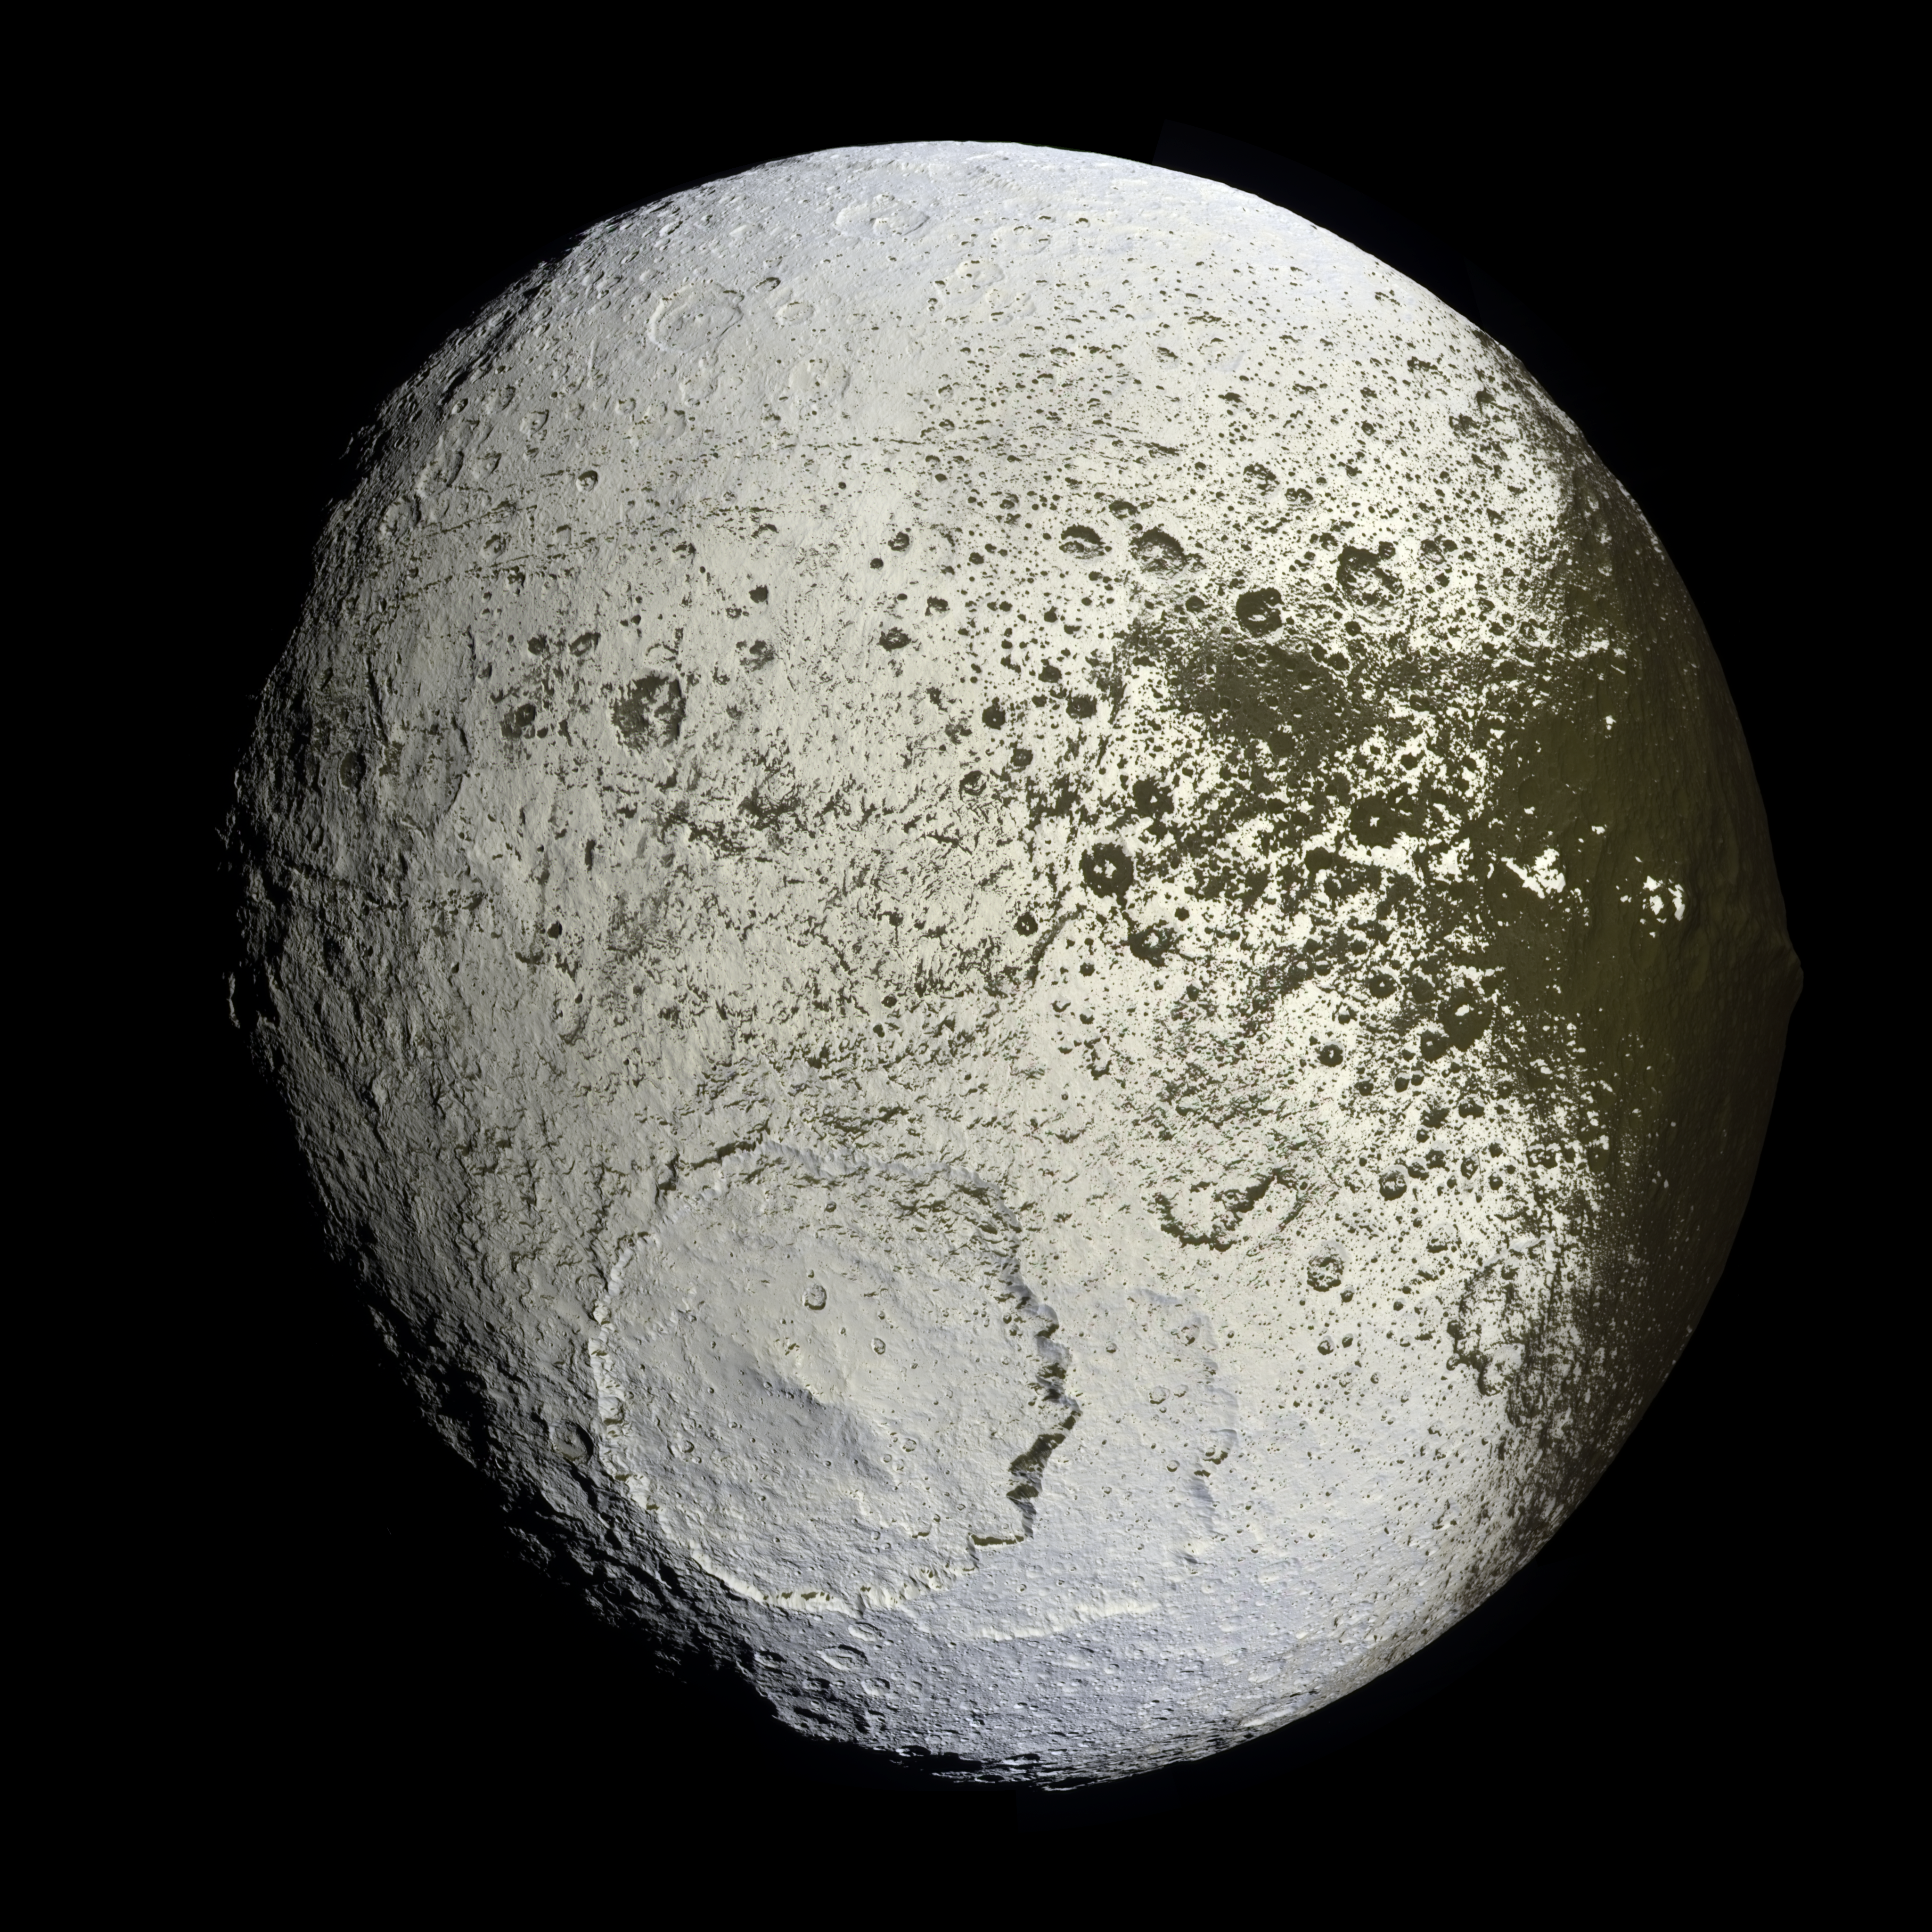

The Other Side of Iapetus

Cassini captures the first high-resolution glimpse of the bright trailing hemisphere of Saturn’s moon Iapetus.

This false-color mosaic shows the entire hemisphere of Iapetus (1,468 kilometers, or 912 miles across) visible from Cassini on the outbound leg of its encounter with the two-toned moon in Sept. 2007. The central longitude of the trailing hemisphere is 24 degrees to the left of the mosaic’s center.

Also shown here is the complicated transition region between the dark leading and bright trailing hemispheres. This region, visible along the right side of the image, was observed in many of the images acquired by Cassini near closest approach during the encounter.

Revealed here for the first time in detail are the geologic structures that mark the trailing hemisphere. The region appears heavily cratered, particularly in the north and south polar regions. Near the top of the mosaic, numerous impact features visible in NASA Voyager 2 spacecraft images (acquired in 1981) are visible, including the craters Ogier and Charlemagne.

The most prominent topographic feature in this view, in the bottom half of the mosaic, is a 450-kilometer (280-mile) wide impact basin, one of at least nine such large basins on Iapetus. In fact, the basin overlaps an older, similar-sized impact basin to its southeast.

In many places, the dark material–thought to be composed of nitrogen-bearing organic compounds called cyanides, hydrated minerals and other carbonaceous minerals–appears to coat equator-facing slopes and crater floors. The distribution of this material and variations in the color of the bright material across the trailing hemisphere will be crucial clues to understanding the origin of Iapetus’ peculiar bright-dark dual personality.

The view was acquired with the Cassini spacecraft narrow-angle camera on Sept. 10, 2007, at a distance of about 73,000 kilometers (45,000 miles) from Iapetus.

The color seen in this view represents an expansion of the wavelengths of the electromagnetic spectrum visible to human eyes. The intense reddish-brown hue of the dark material is far less pronounced in true color images. The use of enhanced color makes the reddish character of the dark material more visible than it would be to the naked eye.

This mosaic consists of 60 images covering 15 footprints across the surface of Iapetus. The view is an orthographic projection centered on 10.8 degrees south latitude, 246.5 degrees west longitude and has a resolution of 426 meters (0.26 miles) per pixel. An orthographic view is most like the view seen by a distant observer looking through a telescope.

At each footprint, a full resolution clear filter image was combined with half-resolution images taken with infrared, green and ultraviolet spectral filters (centered at 752, 568 and 338 nanometers, respectively) to create this full-resolution false color mosaic.

The Cassini-Huygens mission is a cooperative project of NASA, the European Space Agency and the Italian Space Agency. The Jet Propulsion Laboratory, a division of the California Institute of Technology in Pasadena, manages the mission for NASA’s Science Mission Directorate, Washington, D.C. The Cassini orbiter and its two onboard cameras were designed, developed and assembled at JPL. The imaging operations center is based at the Space Science Institute in Boulder, Colo.

Credit: NASA/JPL/Space Science Institute